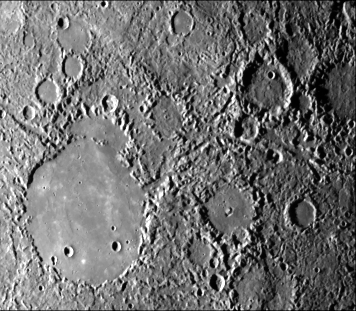

Hilly and Lineated Terrain

Hilly and lineated terrain and a patch of smooth plains in a large degraded crater (lower left portion of the image). Linear scalloped valleys extend mostly NW from the center (e.g., Arecibo Vallis); some trend NNE. Small craters are rare in the terrain; most landforms are positive. Area centered at 28 degrees S, 22 degrees W measures 450 km across. Mariner 10 frame 27370 taken during the spacecraft’s first encounter with Mercury.

The Mariner 10 mission, managed by the Jet Propulsion Laboratory for NASA’s Office of Space Science, explored Venus in February 1974 on the way to three encounters with Mercury-in March and September 1974 and in March 1975. The spacecraft took more than 7,000 photos of Mercury, Venus, the Earth and the Moon.

Credit: NASA/JPL/Northwestern University